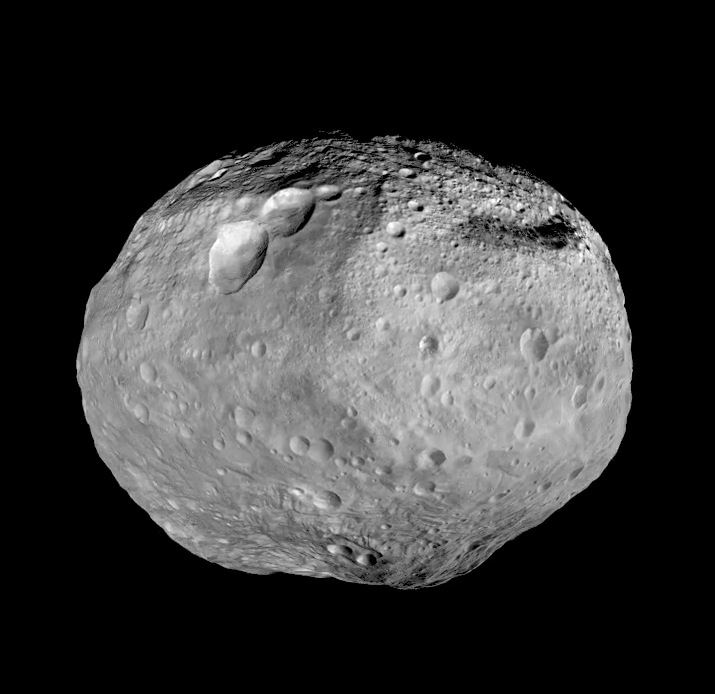

Full View of Vesta

As NASA’s Dawn spacecraft takes off for its next destination, this mosaic synthesizes some of the best views the spacecraft had of the giant asteroid Vesta. Dawn studied Vesta from July 2011 to September 2012. The towering mountain at the south pole — more than twice the height of Mount Everest — is visible at the bottom of the image. The set of three craters known as the “snowman” can be seen at the top left.

These images are the last in Dawn’s Image of the Day series during the cruise to Dawn’s second destination, Ceres. A full set of Dawn data is being archived at http://pds.nasa.gov/.

The Dawn mission to Vesta and Ceres is managed by NASA’s Jet Propulsion Laboratory, a division of the California Institute of Technology in Pasadena, for NASA’s Science Mission Directorate, Washington D.C. UCLA is responsible for overall Dawn mission science. The Dawn framing cameras were developed and built under the leadership of the Max Planck Institute for Solar System Research, Katlenburg-Lindau, Germany, with significant contributions by DLR German Aerospace Center, Institute of Planetary Research, Berlin, and in coordination with the Institute of Computer and Communication Network Engineering, Braunschweig. The Framing Camera project is funded by the Max Planck Society, DLR, and NASA/JPL.

Credit: NASA/JPL-Caltech/UCLA/MPS/DLR/IDA